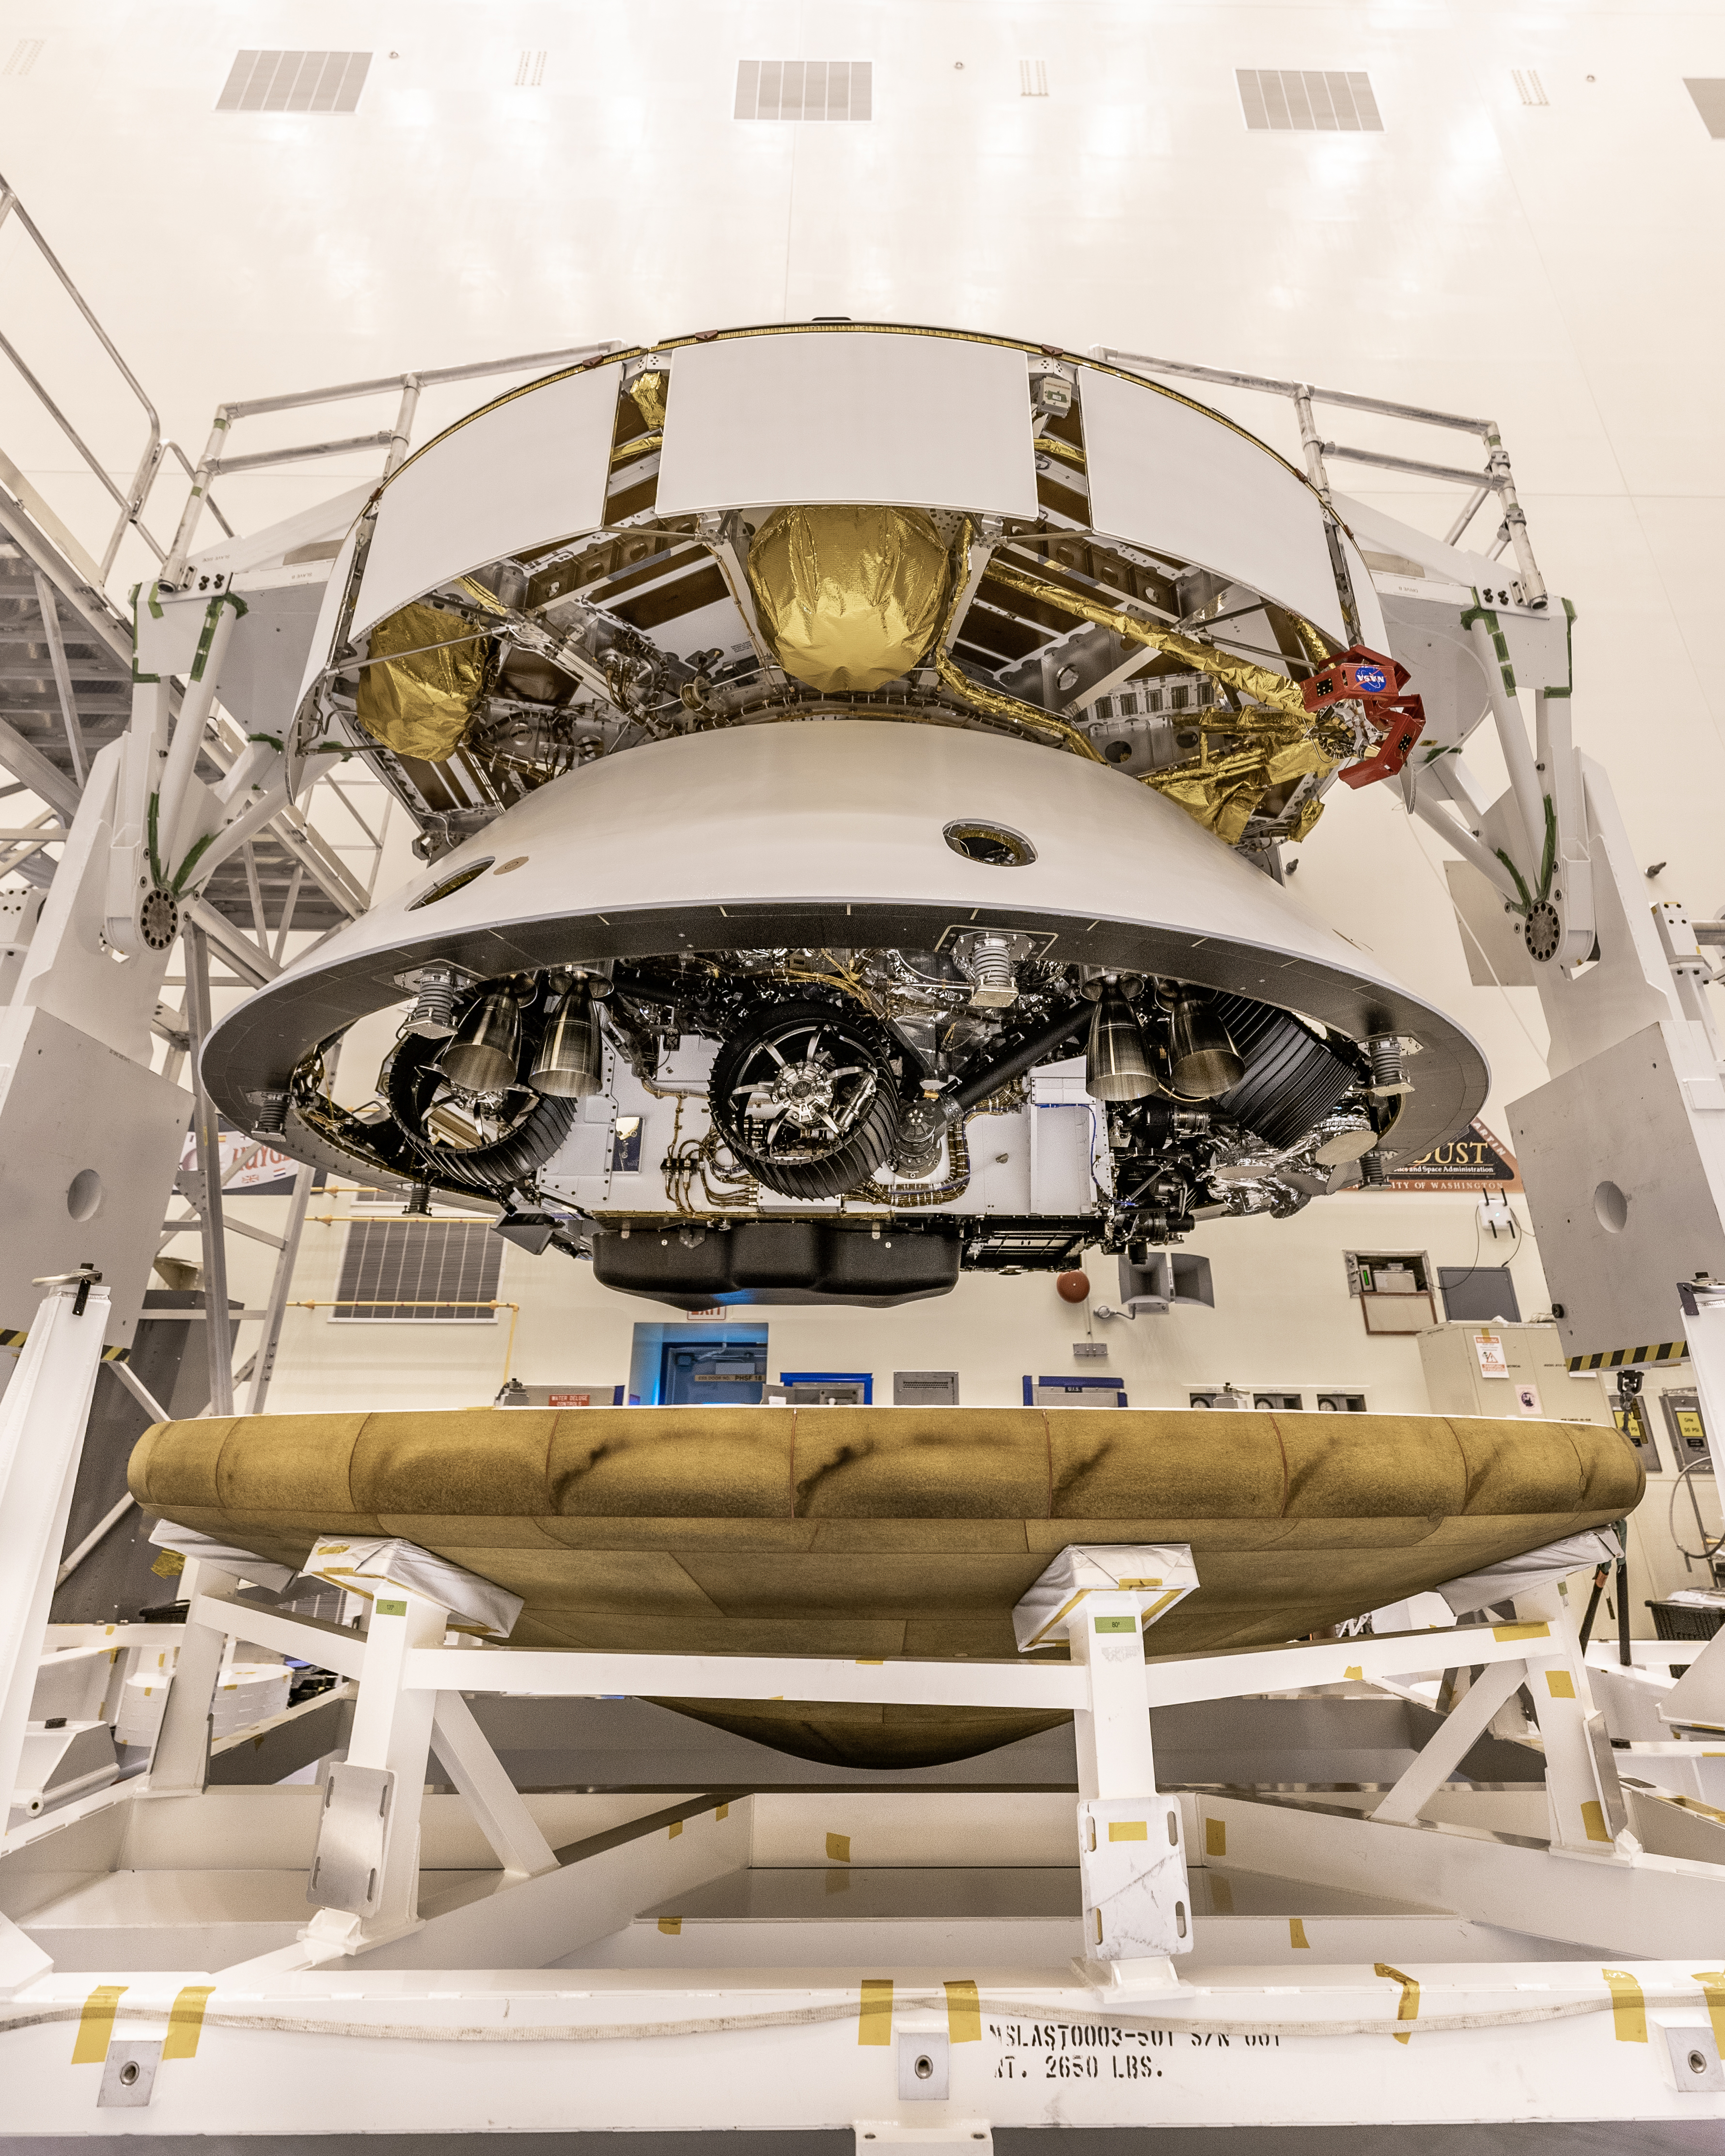

One Last Earthly Look

The Mars 2020 Perseverance rover mission’s disk-shaped cruise stage sits atop the bell-shaped back shell, which contains the powered descent stage and Perseverance rover. Below is the brass-colored heat shield that is about to be attached to the back shell. The image was taken on May 28, 2020, at Kennedy Space Center in Florida. The next time the back shell and cruise stage will separate will be about 6 miles (9 kilometers) above Mars’ Jezero Crater on Feb. 18, 2021.

Credit: NASA/JPL-Caltech/KSC